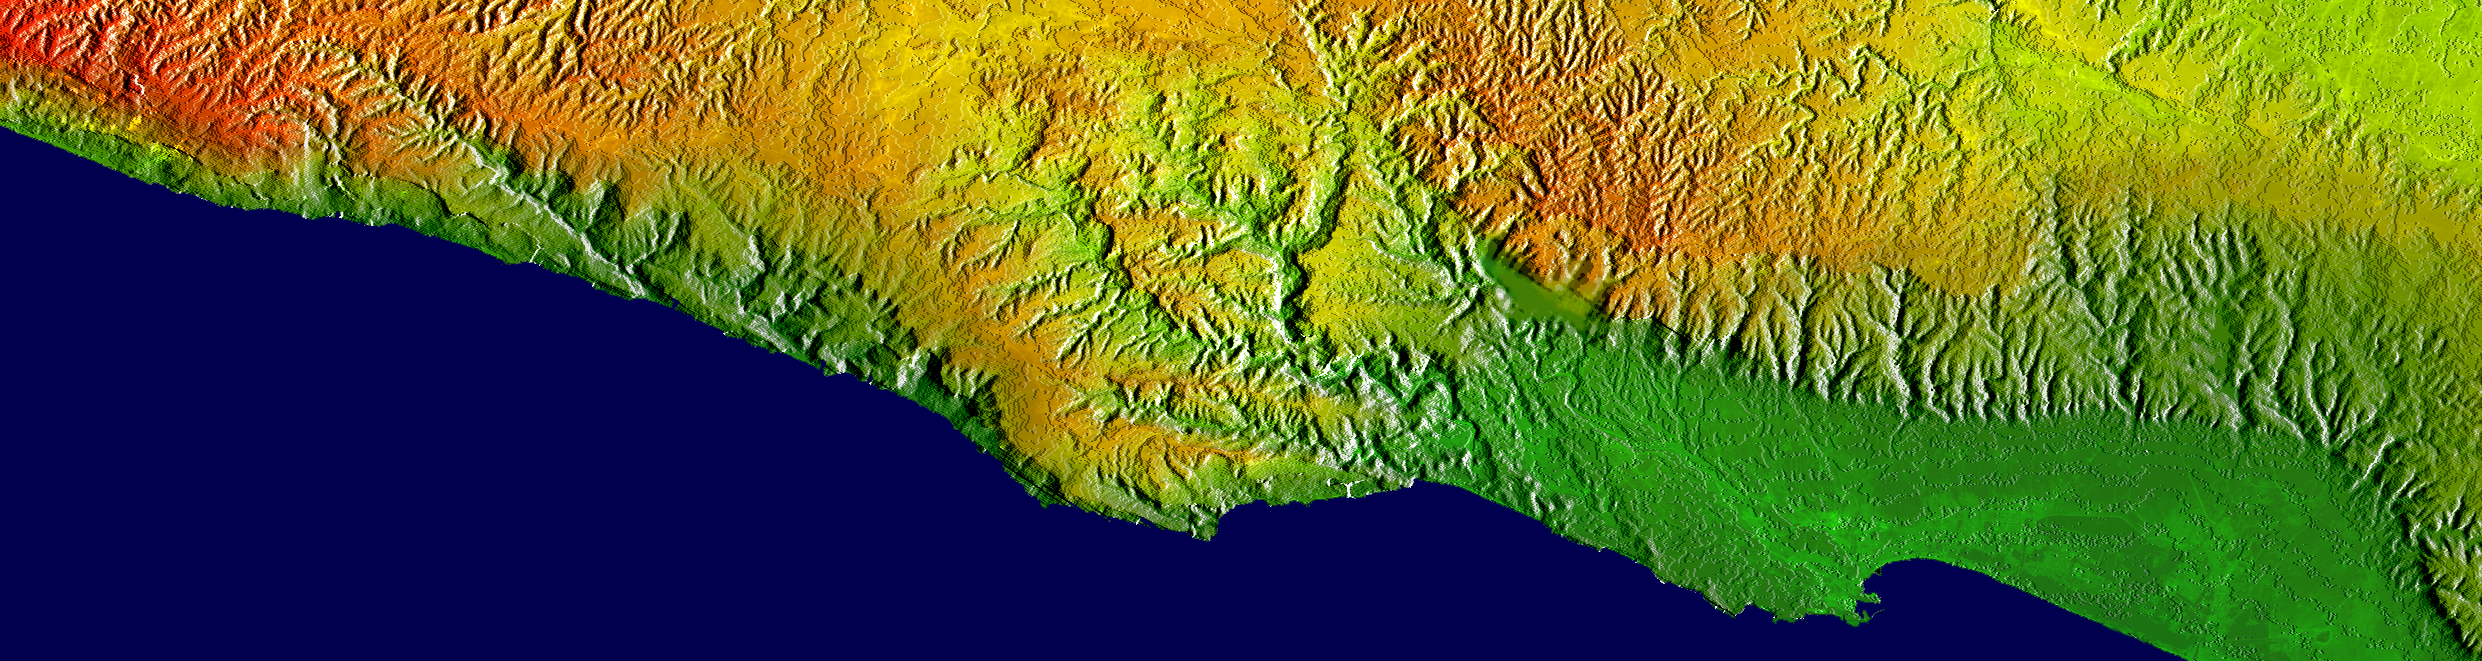

Shaded Relief, Color as Height, Salalah, Oman

This elevation map shows a part of the southern coast of the Arabian Peninsula including parts of the countries of Oman and Yemen. The narrow coastal plain on the right side of the image includes the city of Salahlah, the second largest city in Oman. Various crops, including coconuts, papayas and bananas, are grown on this plain. The abrupt topography of the coastal mountains wrings moisture from the monsoon, enabling agriculture in the otherwise dry environment of the Arabian Peninsula. These mountains are historically significant as well: Some scholars believe these mountains are the “southern mountains” of the book of Genesis.

This image brightness corresponds to shading illumination from the right, while colors show the elevation as measured by the Shuttle Radar Topography Mission. Colors range from green at the lowest elevations to brown at the highest elevations. This image contains about 1400 meters (4600 feet) of total relief. The Arabian Sea is colored blue.

The Shuttle Radar Topography Mission (SRTM), launched on February 11, 2000, used the same radar instrument that comprised the Spaceborne Imaging Radar-C/X-Band Synthetic Aperture Radar (SIR-C/X-SAR) that flew twice on the Space Shuttle Endeavour in 1994. The mission was designed to collect three-dimensional measurements of the Earth’s surface. To collect the 3-D data, engineers added a 60-meter-long (200-foot) mast, an additional C-band imaging antenna and improved tracking and navigation devices. The mission is a cooperative project between the National Aeronautics and Space Administration (NASA), the National Imagery and Mapping Agency (NIMA) and the German (DLR) and Italian (ASI) space agencies. It is managed by NASA’s Jet Propulsion Laboratory, Pasadena, CA, for NASA’s Earth Science Enterprise, Washington, DC.

Size: 149 by 40 kilometers (92 by 25 miles)
Location: 16.9 deg. North lat., 53.7 deg. East lon.
Orientation: North at top right
Date Acquired: February 15, 2000
Image: NASA/JPL/NIMA

Credit: NASA/JPL